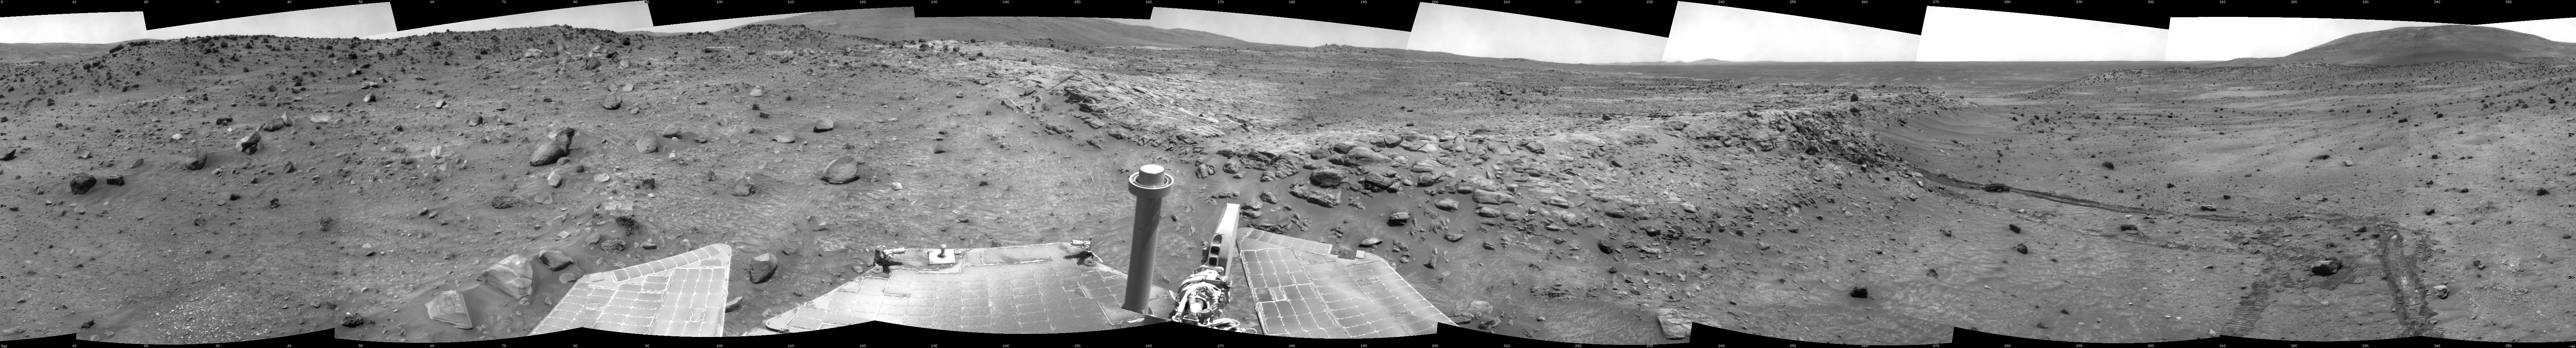

Spirit Near “Stapledon” on Sol 1802

NASA Mars Exploration Rover Spirit used its navigation camera for the images assembled into this full-circle view of the rover’s surroundings during the 1,802nd Martian day, or sol, (January 26, 2009) of Spirit’s mission on the surface of Mars. South is at the center; north is at both ends.

Spirit had driven down off the low plateau called “Home Plate” on Sol 1782 (January 6, 2009) after spending 12 months on a north-facing slope on the northern edge of Home Plate. The position on the slope (at about the 9-o’clock position in this view) tilted Spirit’s solar panels toward the sun, enabling the rover to generate enough electricity to survive its third Martian winter. Tracks at about the 11-o’clock position of this panorama can be seen leading back to that “Winter Haven 3” site from the Sol 1802 position about 10 meters (33 feet) away. For scale, the distance between the parallel wheel tracks is about one meter (40 inches).

Where the receding tracks bend to the left, a circular pattern resulted from Spirit turning in place at a soil target informally named “Stapledon” after William Olaf Stapledon, a British philosopher and science-fiction author who lived from 1886 to 1950. Scientists on the rover team suspected that the soil in that area might have a high concentration of silica, resembling a high-silica soil patch discovered east of Home Plate in 2007. Bright material visible in the track furthest to the right was examined with Spirit’s alpha partical X-ray spectrometer and found, indeed, to be rich in silica.

The team laid plans to drive Spirit from this Sol 1802 location back up onto Home Plate, then southward for the rover’s summer field season.

This view is presented as a cylindrical projection with geometric seam correction.

Credit: NASA/JPL-Caltech